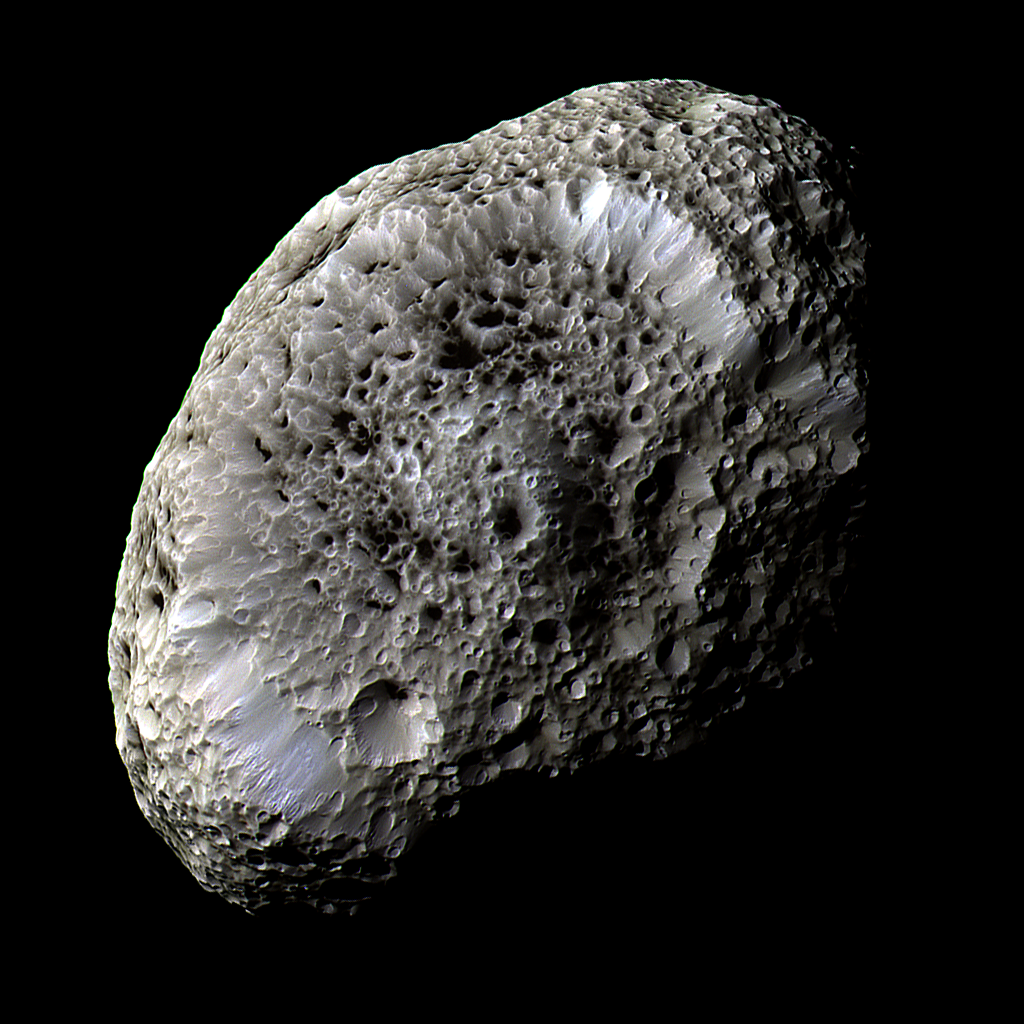

Odd World

This stunning false-color view of Saturn’s moon Hyperion reveals crisp details across the strange, tumbling moon’s surface. Differences in color could represent differences in the composition of surface materials. The view was obtained during Cassini’s close flyby on Sept. 26, 2005.

Hyperion has a notably reddish tint when viewed in natural color. The red color was toned down in this false-color view, and the other hues were enhanced, in order to make more subtle color variations across Hyperion’s surface more apparent.

Cassini scientists think that Hyperion’s unusual appearance can be attributed to the fact that it has an unusually low density for such a large object, giving it weak surface gravity and high porosity. These characteristics help preserve the original shapes of Hyperion’s craters by limiting the amount of impact ejecta coating the moon’s surface. Impactors tend to make craters by compressing the surface material, rather than blasting it out. Further, Hyperion’s weak gravity, and correspondingly low escape velocity, means that what little ejecta is produced has a good chance of escaping the moon altogether.

Images taken using infrared, green and ultraviolet spectral filters were combined to create this view. The images were taken with the Cassini spacecraft’s narrow-angle camera at a distance of approximately 62,000 kilometers (38,500 miles) from Hyperion and at a Sun-Hyperion-spacecraft, or phase, angle of 52 degrees. The image scale is 362 meters (1,200 feet) per pixel.

The Cassini-Huygens mission is a cooperative project of NASA, the European Space Agency and the Italian Space Agency. The Jet Propulsion Laboratory, a division of the California Institute of Technology in Pasadena, manages the mission for NASA’s Science Mission Directorate, Washington, D.C. The Cassini orbiter and its two onboard cameras were designed, developed and assembled at JPL. The imaging operations center is based at the Space Science Institute in Boulder, Colo.

Credit: NASA/JPL/Space Science Institute